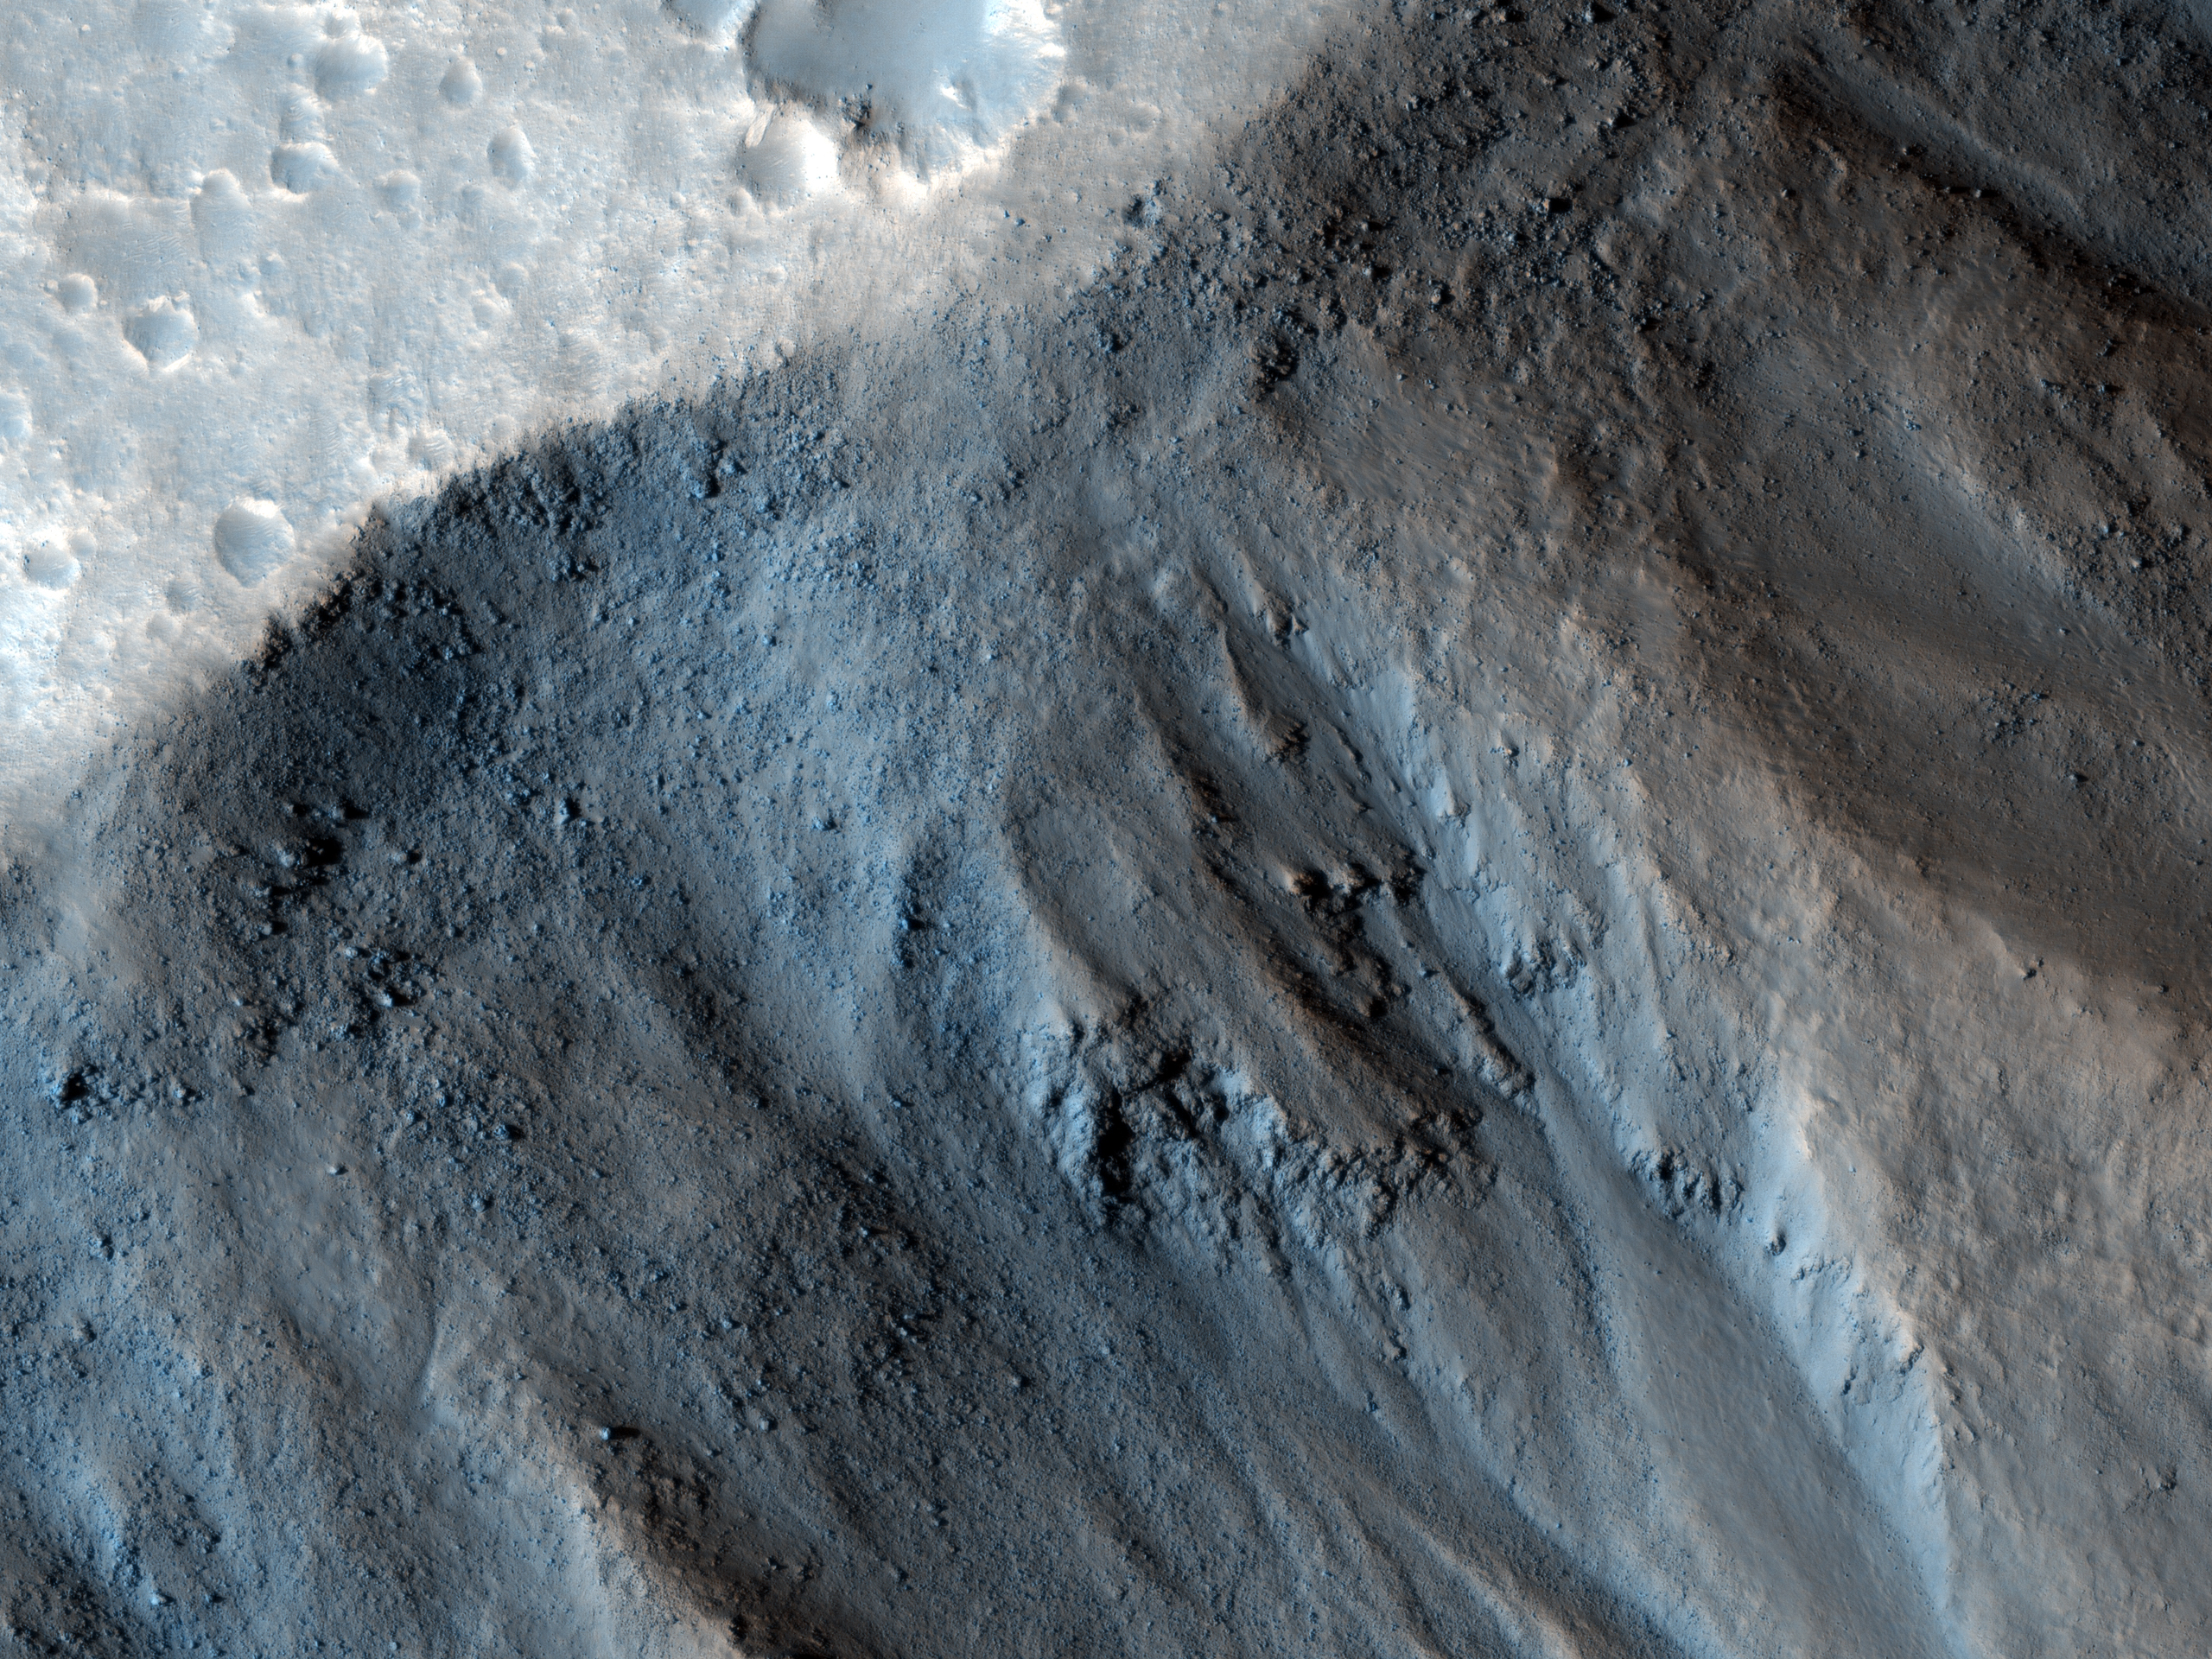

(Almost) Silent Rolling Stones in Kasei Valles

This observation from NASA’s Mars Reconnaissance Orbiter (MRO) shows the very steep side of a plateau, part of the northern limit of the Kasei Valles system, which is one of the largest outflow channel systems on Mars.

The difference in elevation here between the mostly flat channel’s floor (bottom right) and the top of the plateau (top left) is over 1,300 meters (0.8 miles), comparable in height to the Grand Canyon walls.

The Kasei Valles system is much wider than the Grand Canyon, though, getting to be in places 500 kilometers (300 miles) wide. (The Grand Canyon’s maximum width is 30 kilometers, or 18 miles).

This subimage shows numerous paths with the appearance of dotted lines, criss-crossing the steep side of the plateau. The carving agents can be found at the end of some of these paths: rocky blocks such as the ones in this subset, up to 2 meters (2.2 yards) across (4 meters or 4.4 yards across elsewhere in the image).

Some of these blocks traveled downhill several hundred meters (yards) as they rolled and bounced leaving behind a trail of indentations or poke marks in the surface’s fine-grained, light-toned soils. The raised borders in some of these poke marks indicate they are relatively recent features, unaffected by wind erosion, or that this soil has cohesive properties, such as if it was cemented.

The sound of these blocks falling did not travel very far, though. According to computer simulations sound in Mars travels only 1.5 percent the distance it would travel on Earth. (No Martian sound has ever been recorded.) Hence, the same sound which would travel one kilometer (0.6 miles) on Earth would travel only 15 meters (16 yards) on Mars. This is due to the lower Martian atmospheric pressure, which is approximately one percent of that of Earth.

The University of Arizona, Tucson, operates the HiRISE camera, which was built by Ball Aerospace & Technologies Corp., Boulder, Colo. NASA’s Jet Propulsion Laboratory, a division of the California Institute of Technology, Pasadena, manages the Mars Reconnaissance Orbiter for the NASA Science Mission Directorate, Washington. Lockheed Martin Space Systems, Denver, is the spacecraft development and integration contractor for the project and built the spacecraft.

Originally released on July 7, 2010

Credit: NASA/JPL-Caltech/University of Arizona